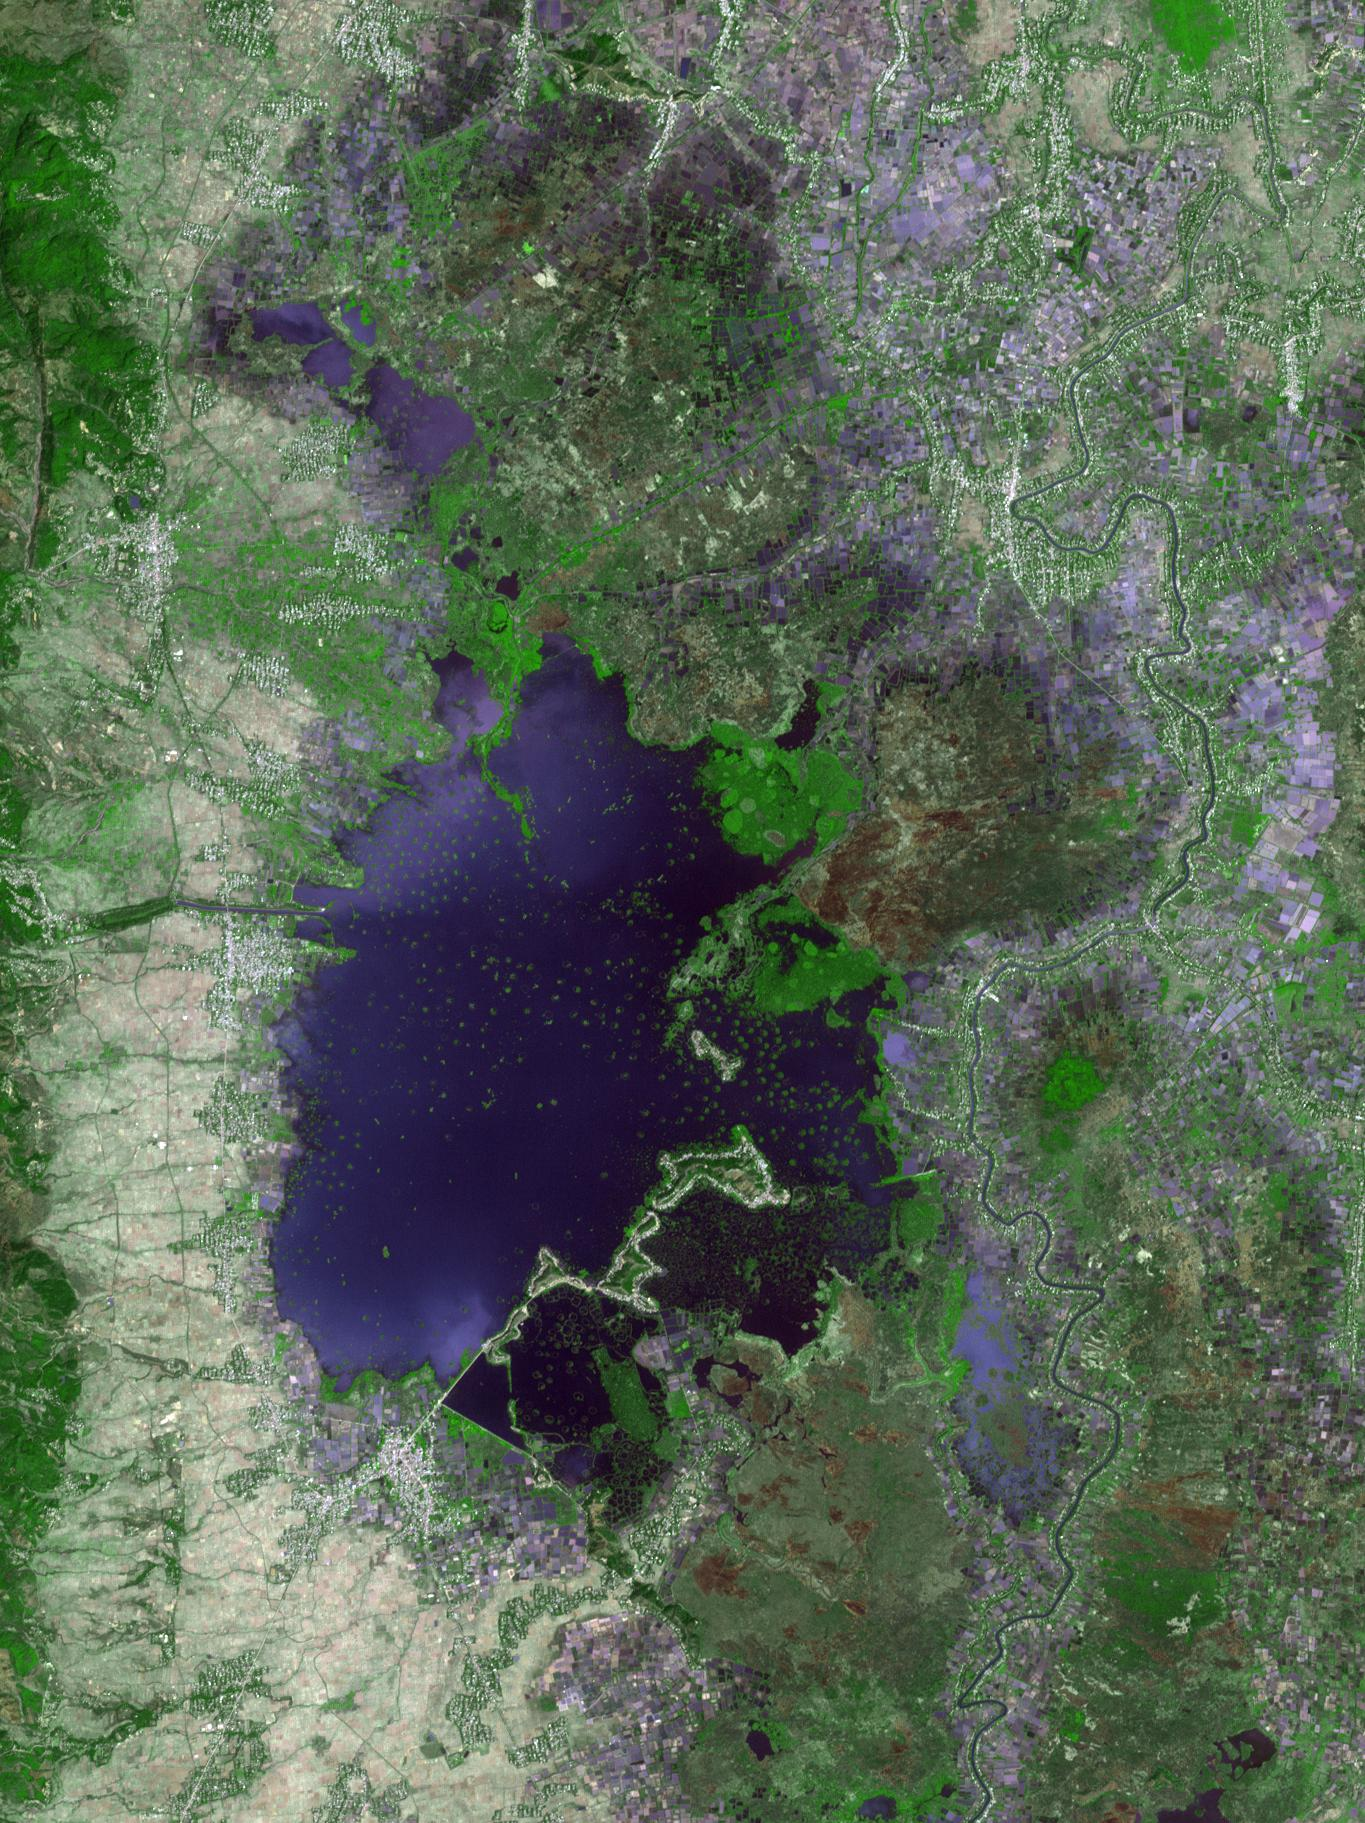

Loktak Lake, India

Loktak Lake is the largest freshwater lake in northeast India, and is famous for the floating “phudmis,” masses of vegetation, soil and organic material. The lake is a source of water for hydropower, irrigation, drinking water, and livelihood for fish farmers. The image was acquired March 19, 2018, covers an area of 20.5 by 27.3 kilometers, and is located at 24.5 degrees north, 93.8 degrees east.

With its 14 spectral bands from the visible to the thermal infrared wavelength region and its high spatial resolution of 15 to 90 meters (about 50 to 300 feet), ASTER images Earth to map and monitor the changing surface of our planet. ASTER is one of five Earth-observing instruments launched Dec. 18, 1999, on Terra. The instrument was built by Japan’s Ministry of Economy, Trade and Industry. A joint U.S./Japan science team is responsible for validation and calibration of the instrument and data products.

The broad spectral coverage and high spectral resolution of ASTER provides scientists in numerous disciplines with critical information for surface mapping and monitoring of dynamic conditions and temporal change. Example applications are: monitoring glacial advances and retreats; monitoring potentially active volcanoes; identifying crop stress; determining cloud morphology and physical properties; wetlands evaluation; thermal pollution monitoring; coral reef degradation; surface temperature mapping of soils and geology; and measuring surface heat balance.

The U.S. science team is located at NASA’s Jet Propulsion Laboratory, Pasadena, Calif. The Terra mission is part of NASA’s Science Mission Directorate, Washington, D.C.

Credit: NASA/METI/AIST/Japan Space Systems, and U.S./Japan ASTER Science Team